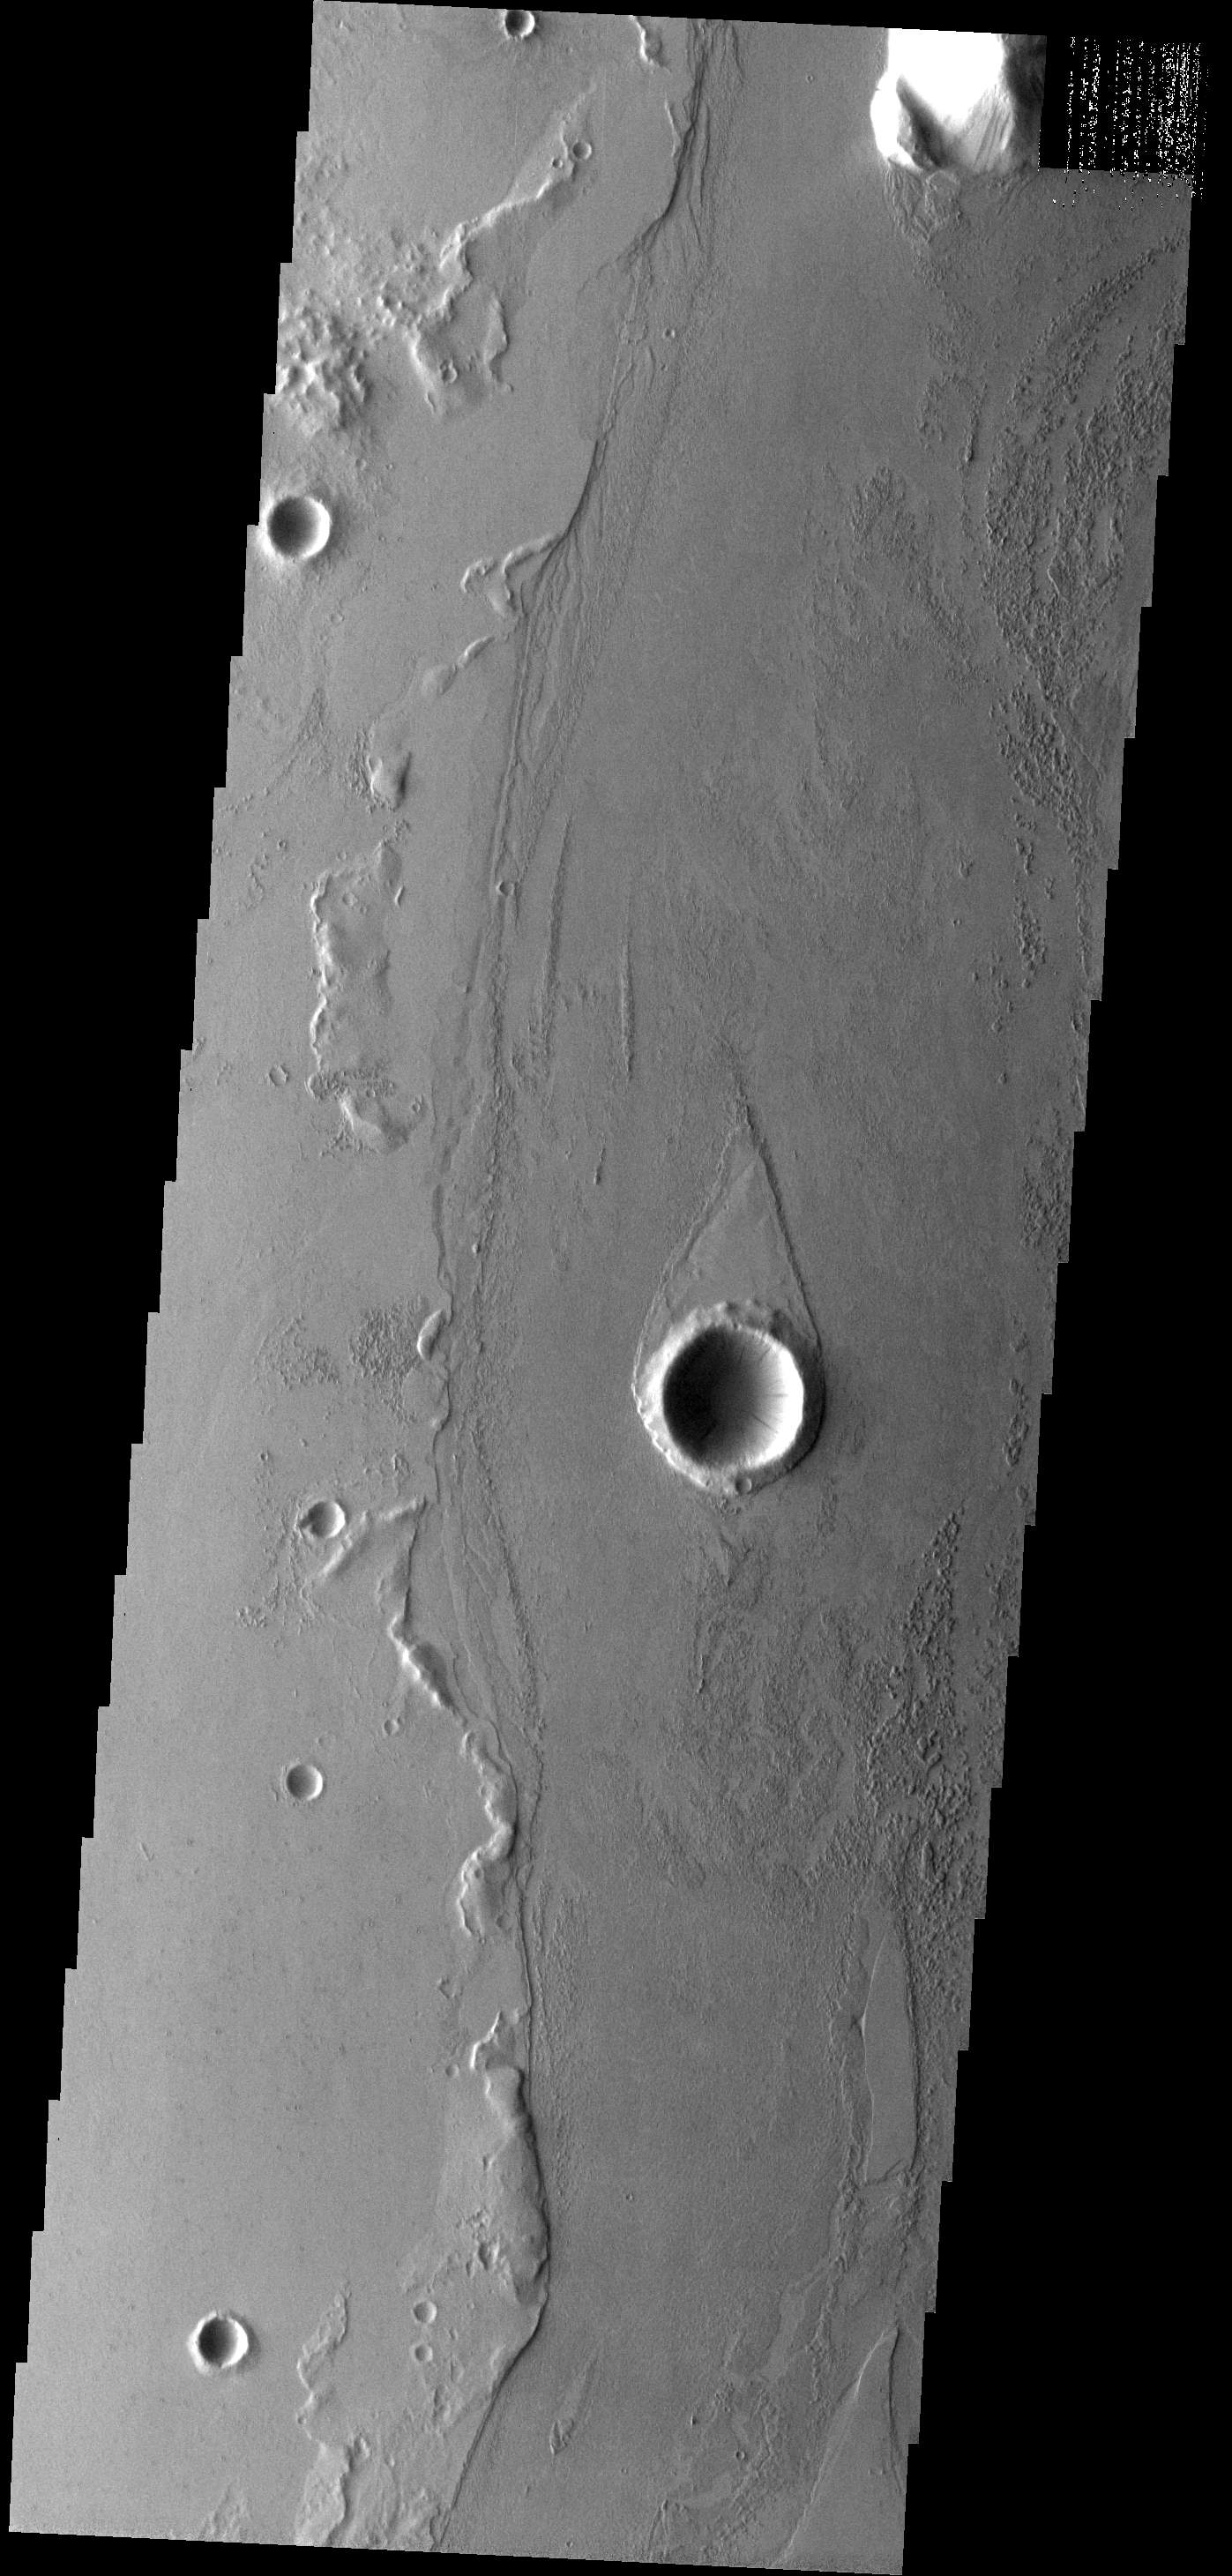

Marte Vallis

The teardrop-shaped ‘island’ in this image was formed by the flow of fluid lava rather than liquid water.

Image information: VIS instrument. Latitude 17.3N, Longitude 185.0E. 18 meter/pixel resolution.

Please see the THEMIS Data Citation Note for details on crediting THEMIS images.

Note: this THEMIS visual image has not been radiometrically nor geometrically calibrated for this preliminary release. An empirical correction has been performed to remove instrumental effects. A linear shift has been applied in the cross-track and down-track direction to approximate spacecraft and planetary motion. Fully calibrated and geometrically projected images will be released through the Planetary Data System in accordance with Project policies at a later time.

NASA’s Jet Propulsion Laboratory manages the 2001 Mars Odyssey mission for NASA’s Office of Space Science, Washington, D.C. The Thermal Emission Imaging System (THEMIS) was developed by Arizona State University, Tempe, in collaboration with Raytheon Santa Barbara Remote Sensing. The THEMIS investigation is led by Dr. Philip Christensen at Arizona State University. Lockheed Martin Astronautics, Denver, is the prime contractor for the Odyssey project, and developed and built the orbiter. Mission operations are conducted jointly from Lockheed Martin and from JPL, a division of the California Institute of Technology in Pasadena.

Credit: NASA/JPL/ASU